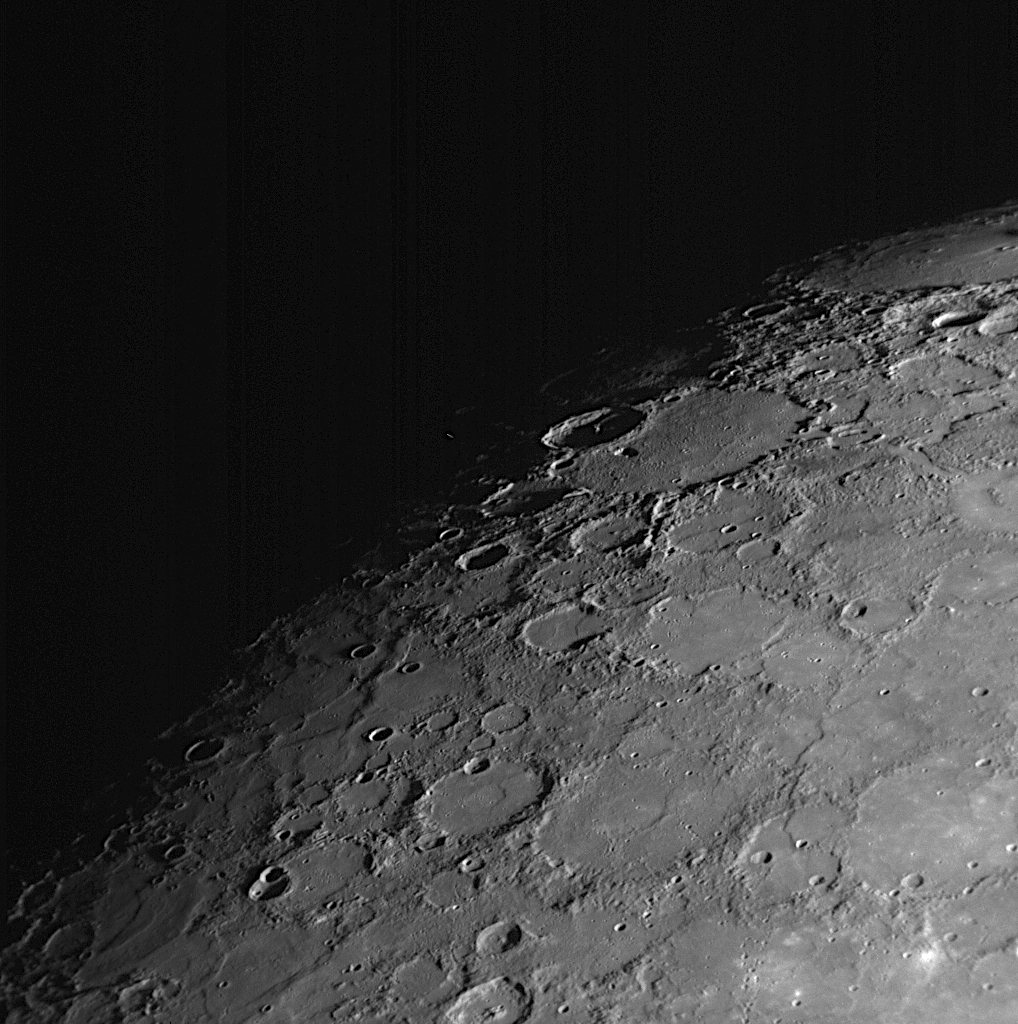

By Dawn’s Early Light

About 91 minutes after MESSENGER’s closest pass by the planet, MDIS acquired this image of Mercury’s northern surface, which is one in a set of 48 that form a mosaic of the departing planet. In this image, the left portion of the surface fades into darkness at the terminator, the line between the sunlit dayside of the planet and the dark night side. The left-side portions of the surface that are just coming out of the darkness are being hit with the first rays of morning sunlight. Some of the surface to the right of this scene can be viewed in this previously released image looking toward Mercury’s north pole (PIA10193).

Date Acquired: January 14, 2008
Image Mission Elapsed Time (MET): 108830334
Instrument: Narrow Angle Camera (NAC) of the Mercury Dual Imaging System (MDIS)
Resolution: 0.8 kilometers/pixel (0.5 miles/pixel)Scale: The width of this image is about 800 kilometers (500 miles)
Spacecraft Altitude: 30,700 kilometers (19,100 miles)

These images are from MESSENGER, a NASA Discovery mission to conduct the first orbital study of the innermost planet, Mercury. For information regarding the use of images, see the MESSENGER image use policy.

Credit: NASA/Johns Hopkins University Applied Physics Laboratory/Carnegie Institution of Washington